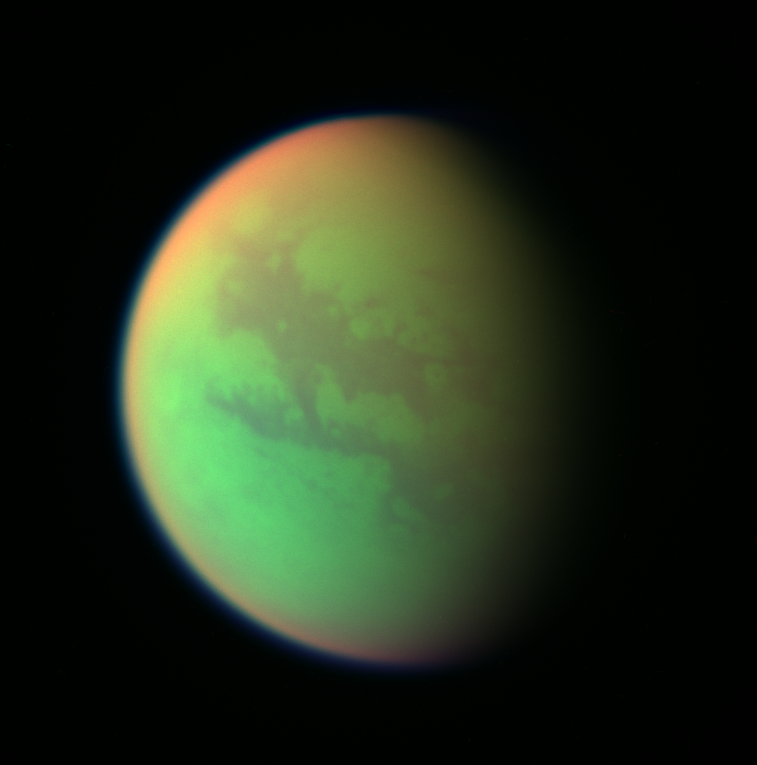

Cassini’s Views of Titan: False Color Composite

This false-color composite was created with images taken during the Cassini spacecraft’s closest flyby of Titan on April 16, 2005.

It was created by combining two infrared images (taken at 938 and 889 nanometers) with a visible light image (taken at 420 nanometers). Green represents areas where Cassini is able to see down to the surface. Red represents areas high in Titan’s stratosphere where atmospheric methane is absorbing sunlight. Blue along the moon’s outer edge represents visible violet wavelengths at which the upper atmosphere and detached hazes are better seen.

A similar false-color image showing the opposite hemisphere of Titan was created from images taken during Cassini’s first close flyby of the smoggy moon in October 2004 (see PIA06139). At that time, clouds could be seen near Titan’s south pole, but in these more recent observations no clouds are seen.

North on Titan is up and tilted 30 degrees to the right.

The images used to create this composite were taken with the Cassini spacecraft wide angle camera on April 16, 2005, at distances ranging from approximately 173,000 to 168,200 kilometers (107,500 to 104,500 miles) from Titan and from a Sun-Titan-spacecraft, or phase, angle of 56 degrees. Resolution in the images approximately 10 kilometers per pixel.

The Cassini-Huygens mission is a cooperative project of NASA, the European Space Agency and the Italian Space Agency. The Jet Propulsion Laboratory, a division of the California Institute of Technology in Pasadena, manages the mission for NASA’s Science Mission Directorate, Washington, D.C. The Cassini orbiter and its two onboard cameras were designed, developed and assembled at JPL. The imaging team is based at the Space Science Institute, Boulder, Colo.

Credit: NASA/JPL/Space Science Institute